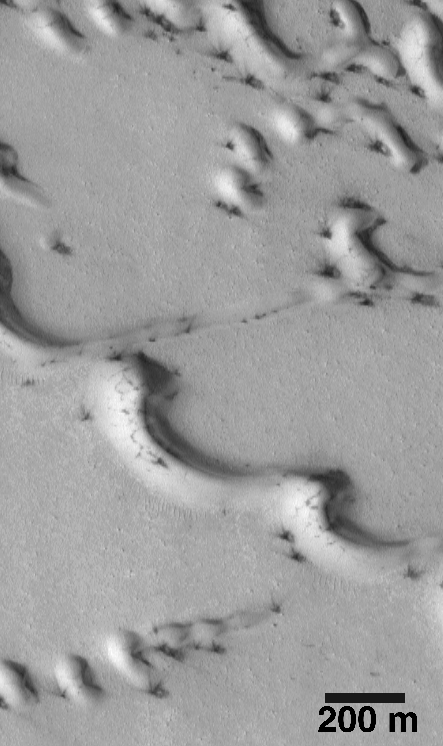

Evidence for Recent Wind Action on Martian Sand Dunes

Recognizing that Mars is a desert planet, science fiction writers, scientists, and proponents of Mars exploration have, for decades, written and talked about “The Sands of Mars.” The first martian sand dunes were observed by the Mariner 9 spacecraft in 1972. Ever since then, however, it has been unclear as to whether these dunes are active in today’s extremely thin martian atmosphere (100 times thinner than on Earth at Sea Level), or if the dunes are the “fossil” remnants of a past epoch when the atmosphere was thicker and sand was more easily transported.

This year, the Mars Orbiter Camera (MOC), onboard the Mars Global Surveyor (MGS) spacecraft, made some key observations that appear to indicate that some martian dunes are active today. In fact, some dunes probably experienced activity–wind blowing the sand around–as recently as mid-1998.

Dunes typically contain granular fragments of rocks and minerals. These grains are usually 0.06 to 2 millimeters (0.002 to .08 inches) in size (which geologists call sand), and they are transported by the wind either by hopping over the ground (a process called saltation) or rolling along the ground (called traction). Images from the Mariner 9 and Viking orbiters of the 1970s did not have sufficient resolution to see detailed patterns of sand movement, although a few Viking images showed faint streaks emanating from a few dune fields; these were interpreted as possible indicators of sand movement.

Mars Global Surveyor has taken many images of martian dunes. Some dunes appear to be inactive and covered with dust. Other dunes, however, show all of the characteristics of fresh, active dunes. The most exciting examples have been found among the dunes in the martian north polar region.

The north polar cap of Mars (shown here in mosaics of Viking Orbiter 2images 065b56 and 065b58 of regional context and local context) is surrounded by a zone of dark (i.e., low albedo) dunes. These were first seen by Mariner 9 as a rippled texture, and by Viking as definitive sand dunes. Between late-July and mid-September 1998, the MGS periapsis (closest point in the spacecraft orbit relative to Mars) took the MOC right over the north polar dune fields four times a day. This provided many opportunities to take high resolution pictures of these dunes–resolutions that ranged from 1.5 to 5.0 meters (5 to 16 feet) per pixel.

The very first images of these north polar dunes–one of which was released via the World Wide Web on August 7, 1998–showed that they were coated with thin, bright frost that was left-over from the northern winter season that ended in mid-July. The first images also showed small dark spots along the bases of many of the dunes.

As more and higher-resolution images of the north polar dunes were taken, it became obvious that the dark spots on these dunes were areas where the seasonal frost coating had been removed–either by sublimation or by wind erosion–and that dark material was being exposed from underneath. The dark material was presumed to be the sediment that comprises the north polar dunes.

Some of the dark spots have thin, dark streaks emanating from them. These dark streaks are interpreted to be the result of wind action. The simplest explanation is that gusts of wind have blown the dark sand out across the frost-covered dunes, creating a streak of deposited sand over the frost. Some spots, as in the image shown here, have multiple streaks, each one indicating a different wind gust that moved in a different direction.

Because the frost that covers the north polar dunes can only be a few months old (i.e., northern winter lasted from mid-February 1998 to mid-July 1998), the dark streaks superposed on bright frost are clear indicators that dune material has been moved by the wind within recent months. The image shown here, MOC #50805, was taken on August 22, 1998. The streaks emanating from dark patches among the dunes in image 50805 must have formed sometime during 1998, and they most likely formed some time in July and/or August–once spring had begun in the northern hemisphere.

The observation of dark spots and wind streaks among the north polar dunes led the MOC science team to attempt to image the same dunes more than once. If the dunes are indeed active, then it would be possible–it was hoped–to see changes from one image to the next. Such changes could be used to (a) confirm that the dunes are active and (b) estimate the rate at which sand can be transported by wind under martian conditions. Since the MOC was turned off at the end of the Science Phasing Orbits in mid-September 1998, only about seven weeks (late-July to mid-September) were available to try to repeat an observation of a north polar dune field. Only once during this short span of time was there an opportunity to cross a dune field previously observed. A north polar dune field on the floor of an old impact crater was crossed by MOC twice–once on July 30, 1998, and again on September 2, 1998. However, it turned out that the two images crossedoutside the dune field, near the crater rim. It is quite difficult to image the same location twice with the MOC, because it cannot be pointed in a desired direction–it only “sees” what is beneath it. Minor fluctuations in the spacecraft orbit and attitude–due to variations in the martian gravity field and to upper atmosphere drag and inaccuracies within the attitude control system–led to the offset crossing.

The 1998 observations of the north polar dunes and other dune fields on Mars are quite tantalizing and appear to indicate that many dunes are active under present martian conditions. Confirmation of this result will await the Mapping Phase of the MGS mission, when it should be possible to take additional pictures of the same dune fields already observed by MOC. These new pictures will be compared with the ones from 1998 to see if any changes occurred. The Mapping Phase of the MGS mission is scheduled to commence in late-March 1999, and run for an entire martian year, into March 2001.

The results of the initial MOC study of martian sand dune activity are given in a paper entitled “Activity of Mars Eolian Dunes: Observation of a Low-Albedo Dune Field At High Spatial Resolution by the Mars Global Surveyor Camera,” by MSSS Staff Scientist Kenneth S. Edgett and MOC Principal Investigator, Michael C. Malin, presented at the Geological Society of America Annual Meeting on October 29, 1998.

Malin Space Science Systems and the California Institute of Technology built the MOC using spare hardware from the Mars Observer mission. MSSS operates the camera from its facilities in San Diego, CA. The Jet Propulsion Laboratory’s Mars Surveyor Operations Project operates the Mars Global Surveyor spacecraft with its industrial partner, Lockheed Martin Astronautics, from facilities in Pasadena, CA and Denver, CO.

Credit: NASA/JPL/Malin Space Science Systems